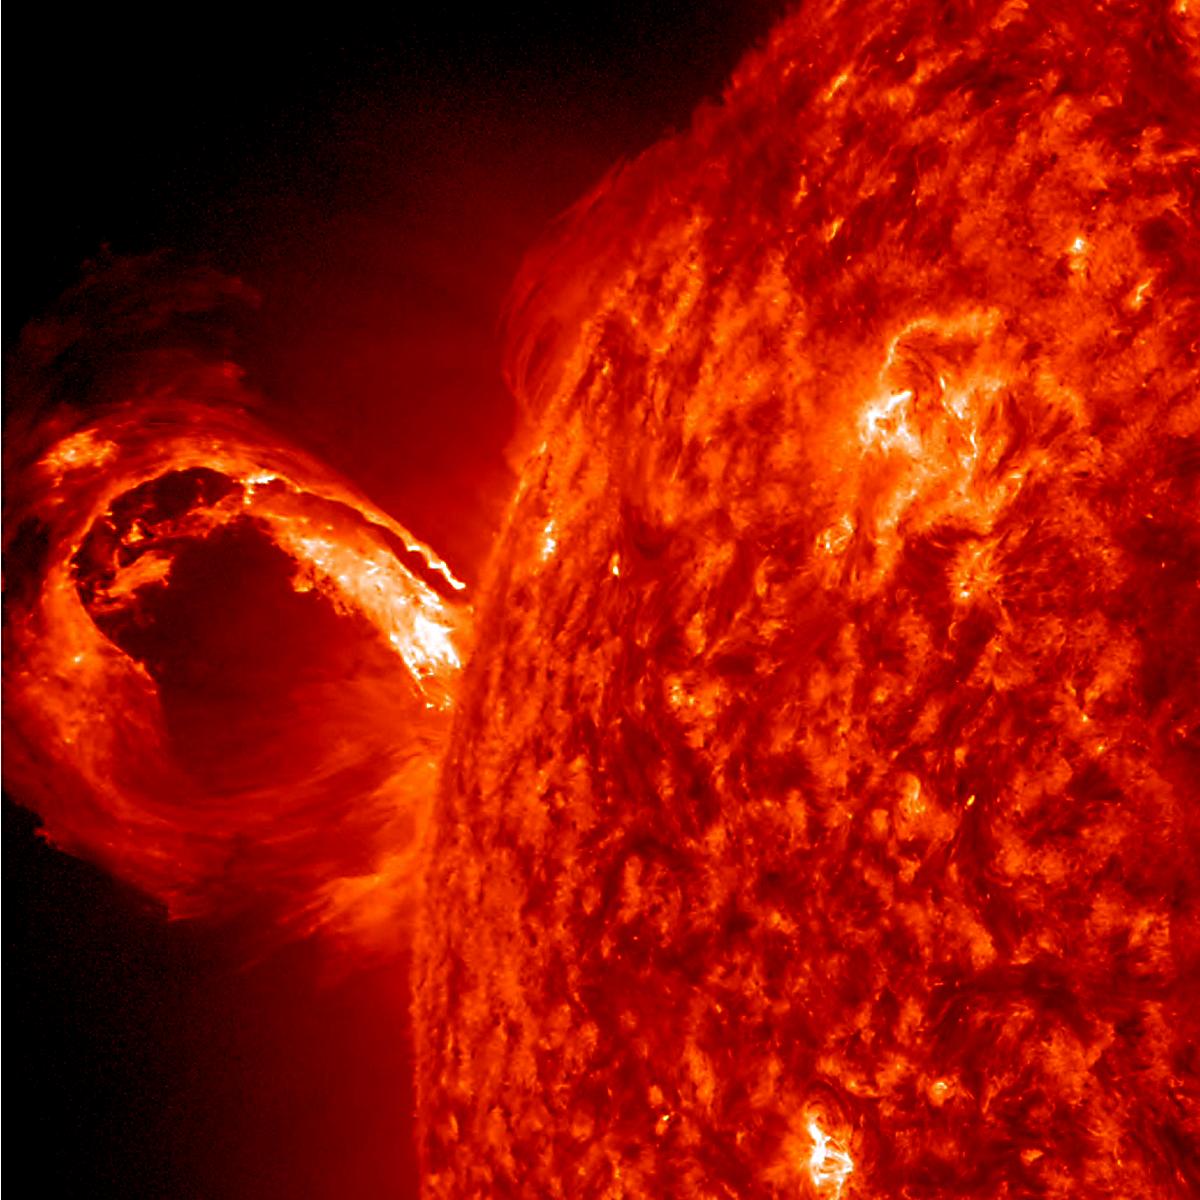

Gigantic Rolling Wave Captured on the Sun

A coronal mass ejection (CME) erupted from just around the edge of the sun on May 1, 2013, in a gigantic rolling wave. CMEs can shoot over a billion tons of particles into space at over a million miles per hour. This CME occurred on the sun’s limb and is not headed toward Earth. The video (seen here: bit.ly/103whUl), taken in extreme ultraviolet light by NASA’s Solar Dynamics Observatory (SDO), covers about two and a half hours.

Credit: NASA/Goddard/SDO